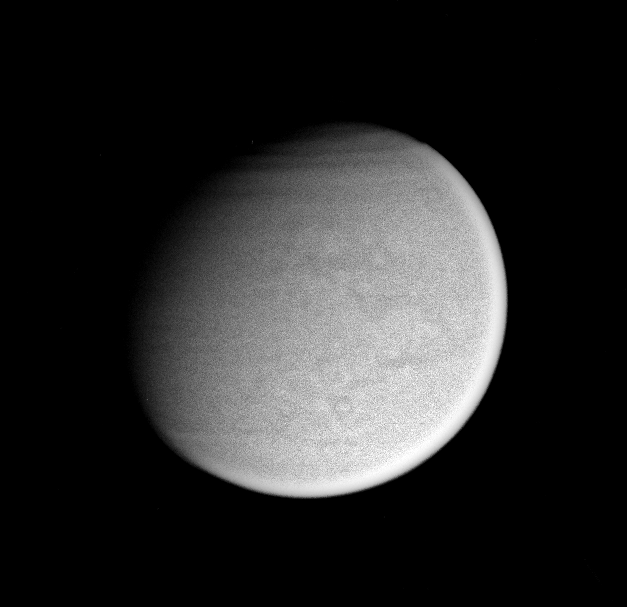

Titan’s Mask

Surface details on Titan are just visible in this Cassini view acquired through clear spectral filters, which permit wavelengths of light from the infrared through the ultraviolet portion of the spectrum to reach the camera’s detector. Also of note are bands in the atmosphere over Titan’s extreme northern latitudes.

The image was taken with the Cassini spacecraft narrow-angle camera on Feb. 26, 2005, at a distance of approximately 2.4 million kilometers (1.5 million miles) from Titan. The image scale is 14 kilometers (9 miles) per pixel. Contrast was enhanced in the image to aid visibility.

The Cassini-Huygens mission is a cooperative project of NASA, the European Space Agency and the Italian Space Agency. The Jet Propulsion Laboratory, a division of the California Institute of Technology in Pasadena, manages the mission for NASA’s Science Mission Directorate, Washington, D.C. The Cassini orbiter and its two onboard cameras were designed, developed and assembled at JPL. The imaging team is based at the Space Science Institute, Boulder, Colo.

Credit: NASA/JPL/Space Science Institute